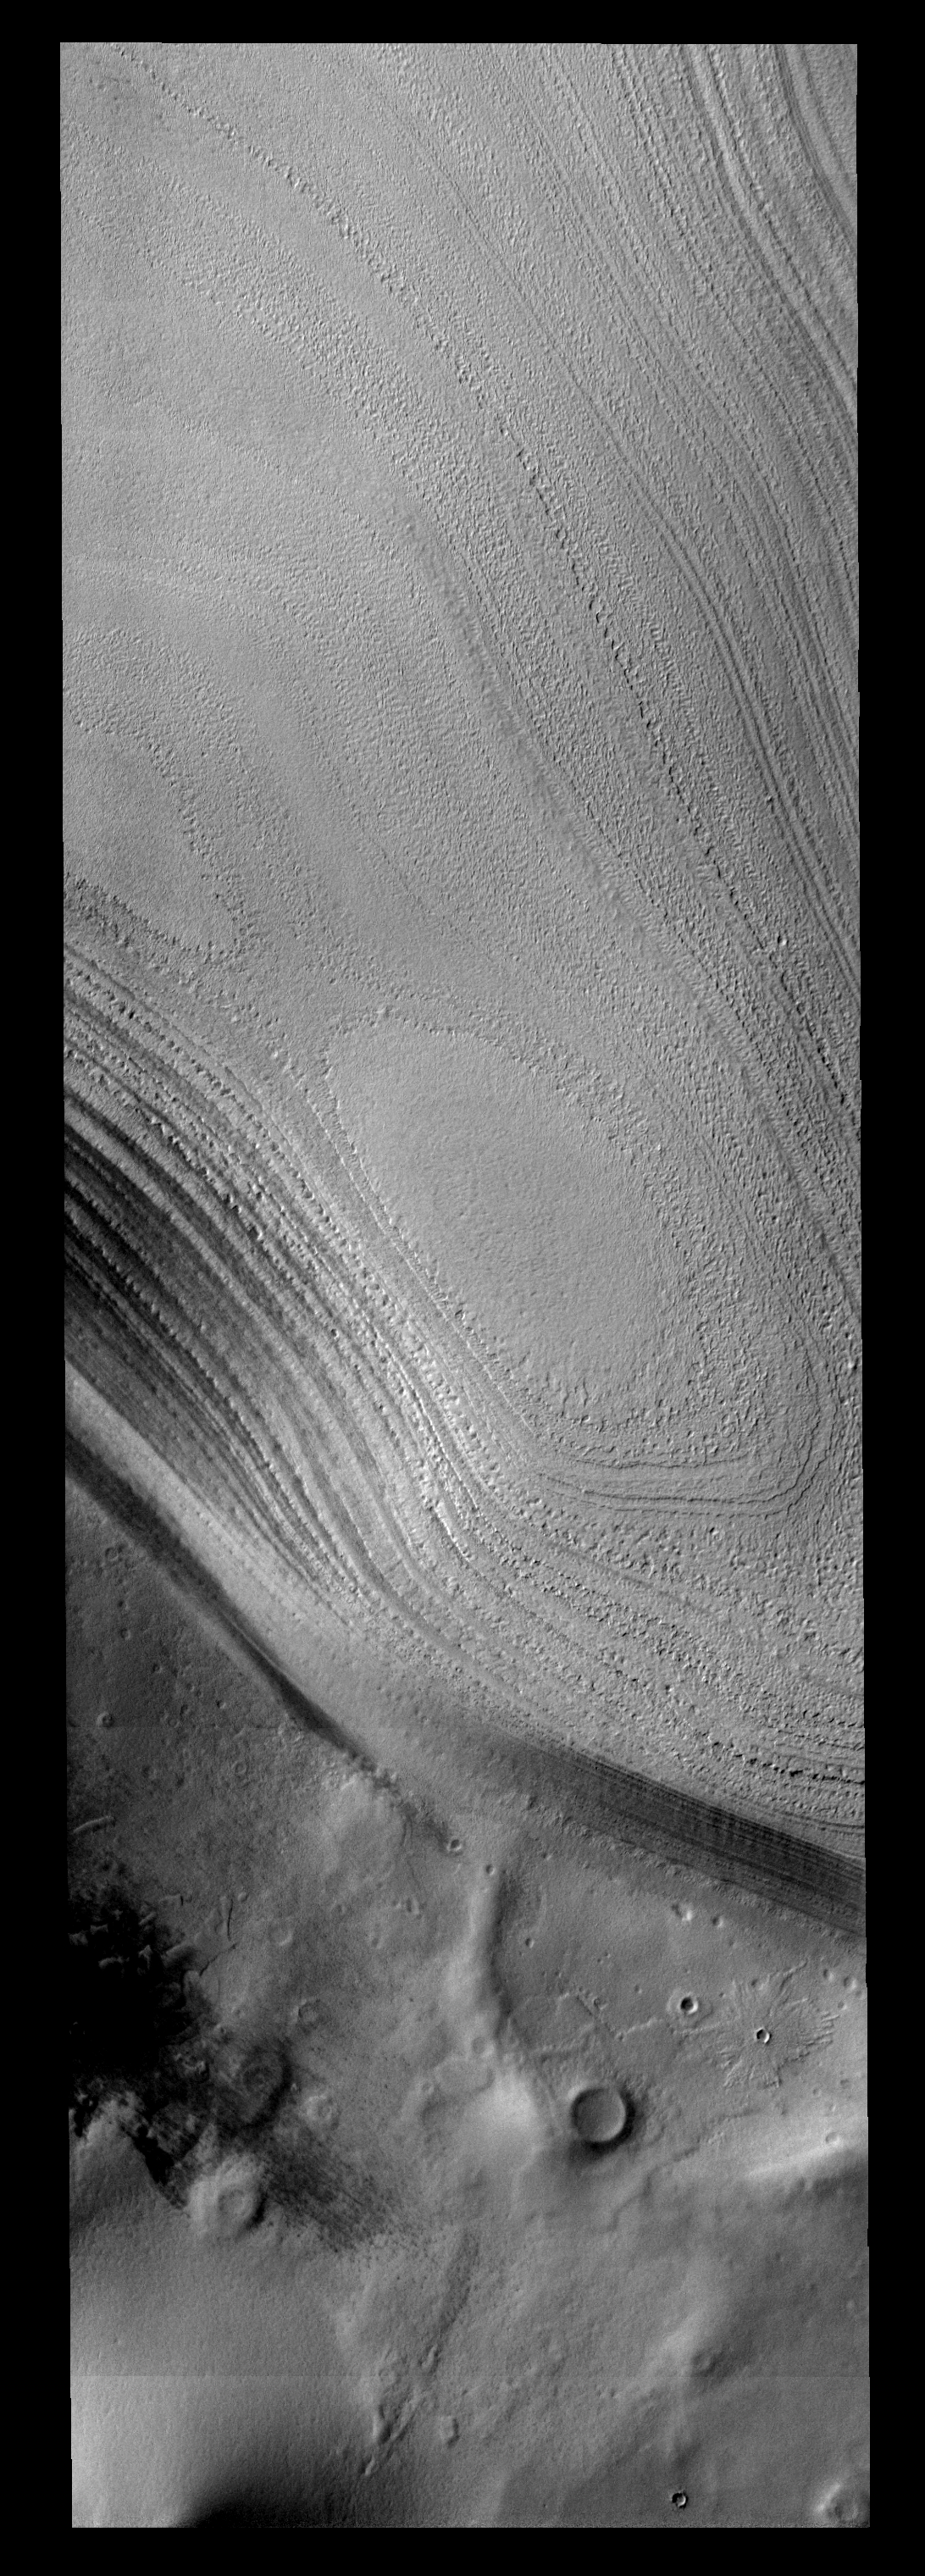

Polar Margin

Taken during southern summer, this image shows both the ice layers of the southern polar cap and the dusty surface that surrounds the cap.

Image information: VIS instrument. Latitude -80.7N, Longitude 135.1E. 17 meter/pixel resolution.

Please see the THEMIS Data Citation Note for details on crediting THEMIS images.

Note: this THEMIS visual image has not been radiometrically nor geometrically calibrated for this preliminary release. An empirical correction has been performed to remove instrumental effects. A linear shift has been applied in the cross-track and down-track direction to approximate spacecraft and planetary motion. Fully calibrated and geometrically projected images will be released through the Planetary Data System in accordance with Project policies at a later time.

NASA’s Jet Propulsion Laboratory manages the 2001 Mars Odyssey mission for NASA’s Office of Space Science, Washington, D.C. The Thermal Emission Imaging System (THEMIS) was developed by Arizona State University, Tempe, in collaboration with Raytheon Santa Barbara Remote Sensing. The THEMIS investigation is led by Dr. Philip Christensen at Arizona State University. Lockheed Martin Astronautics, Denver, is the prime contractor for the Odyssey project, and developed and built the orbiter. Mission operations are conducted jointly from Lockheed Martin and from JPL, a division of the California Institute of Technology in Pasadena.

Credit: NASA/JPL/ASU